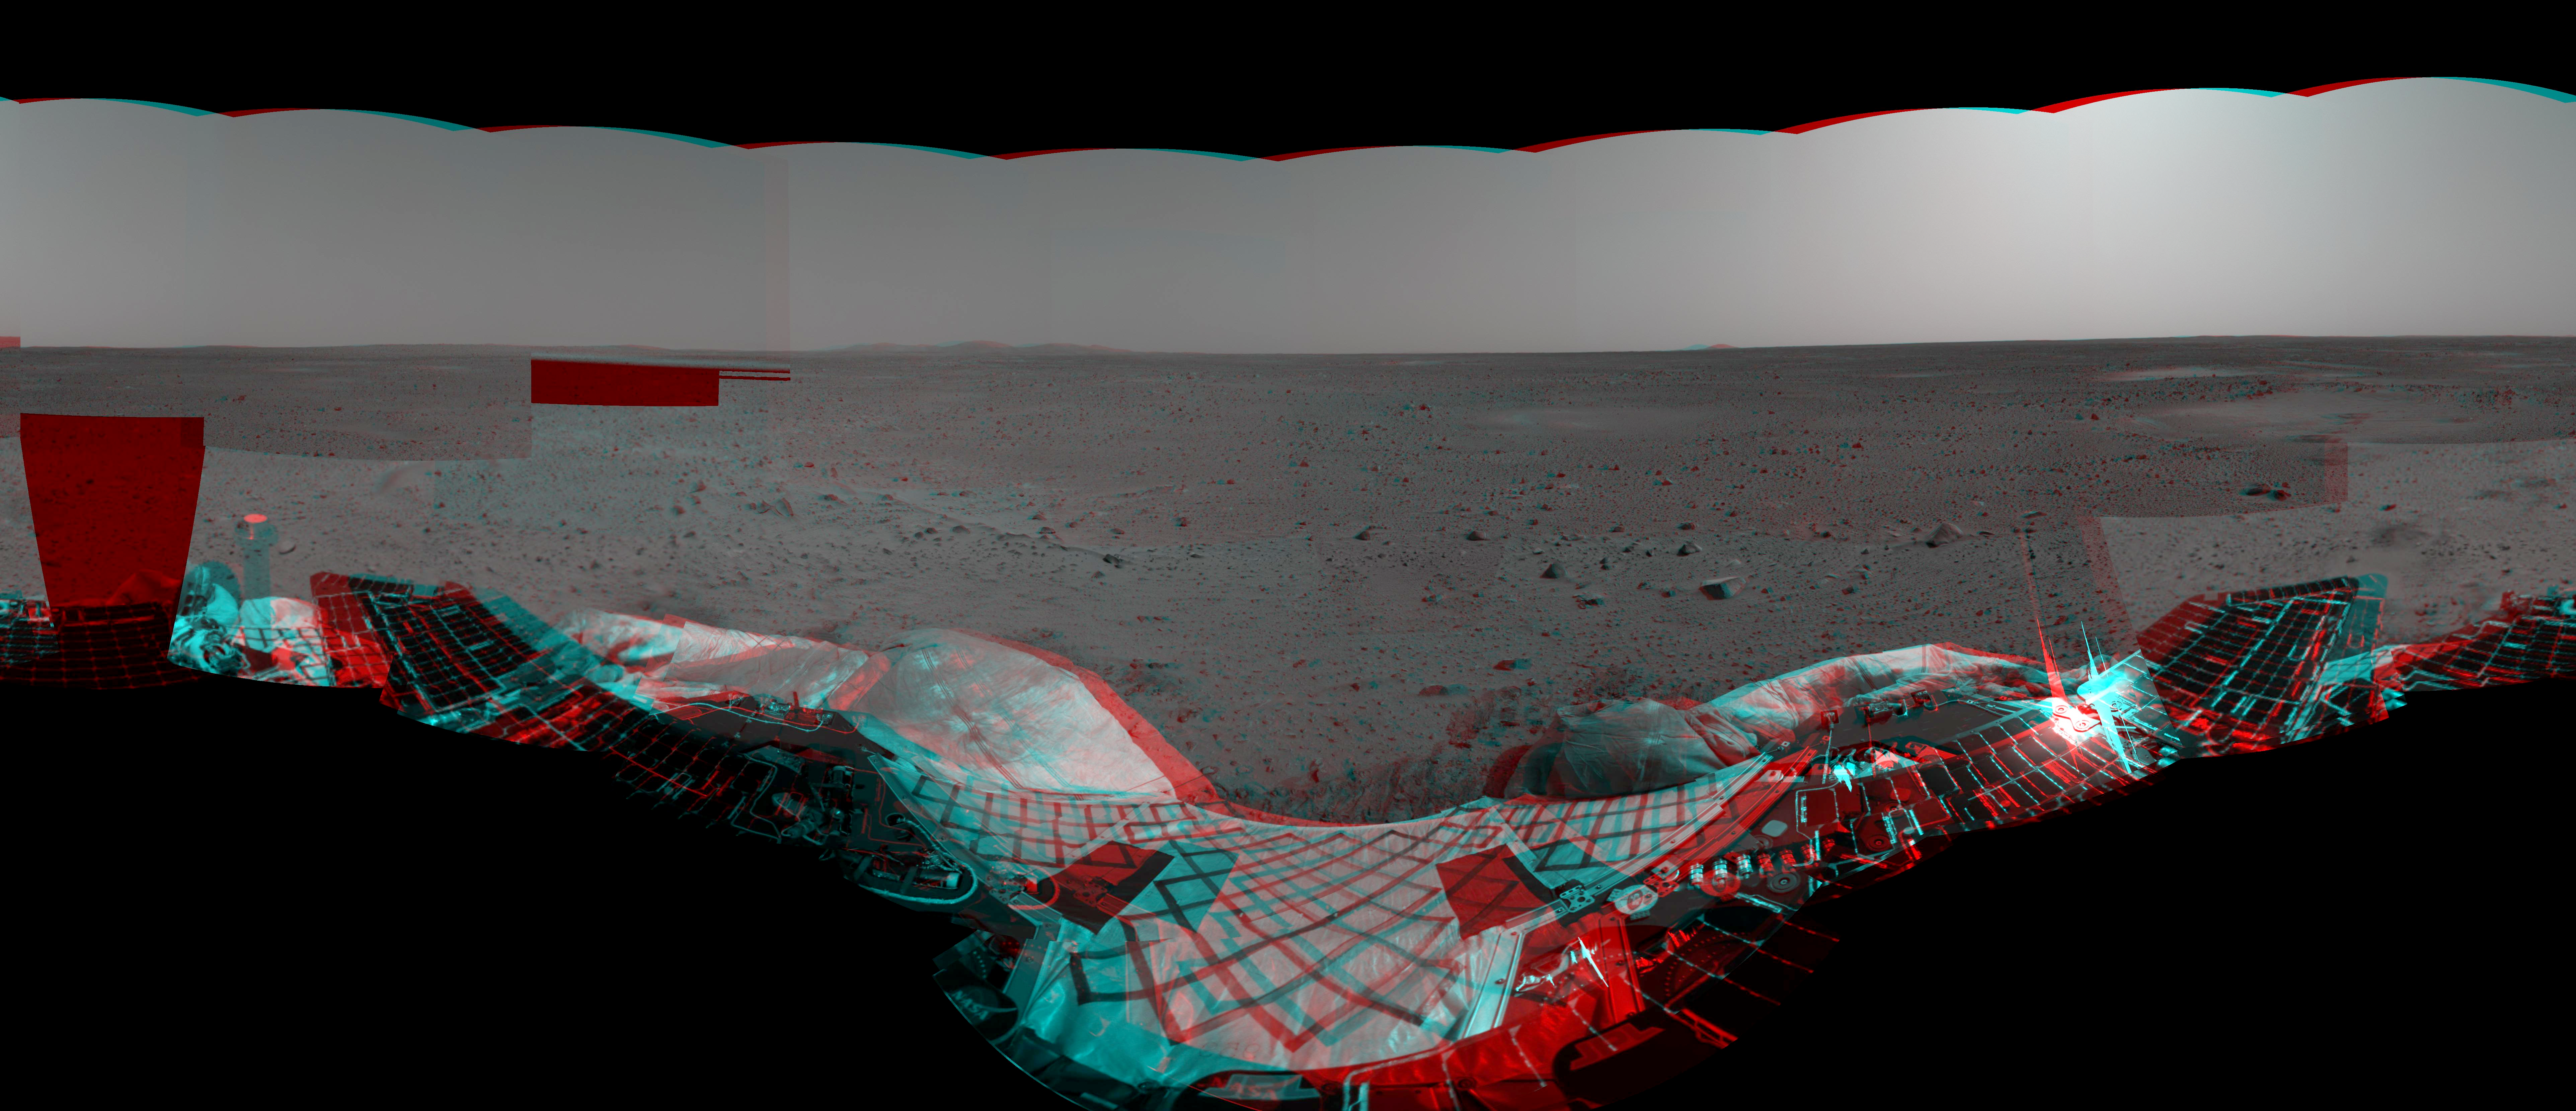

Martian Landscape in 3-D

This 3-D stereo image taken by the Mars Exploration Rover Spirit’s navigation camera shows the rover’s lander and, in the background, the surrounding martian terrain.

Credit: NASA/JPL